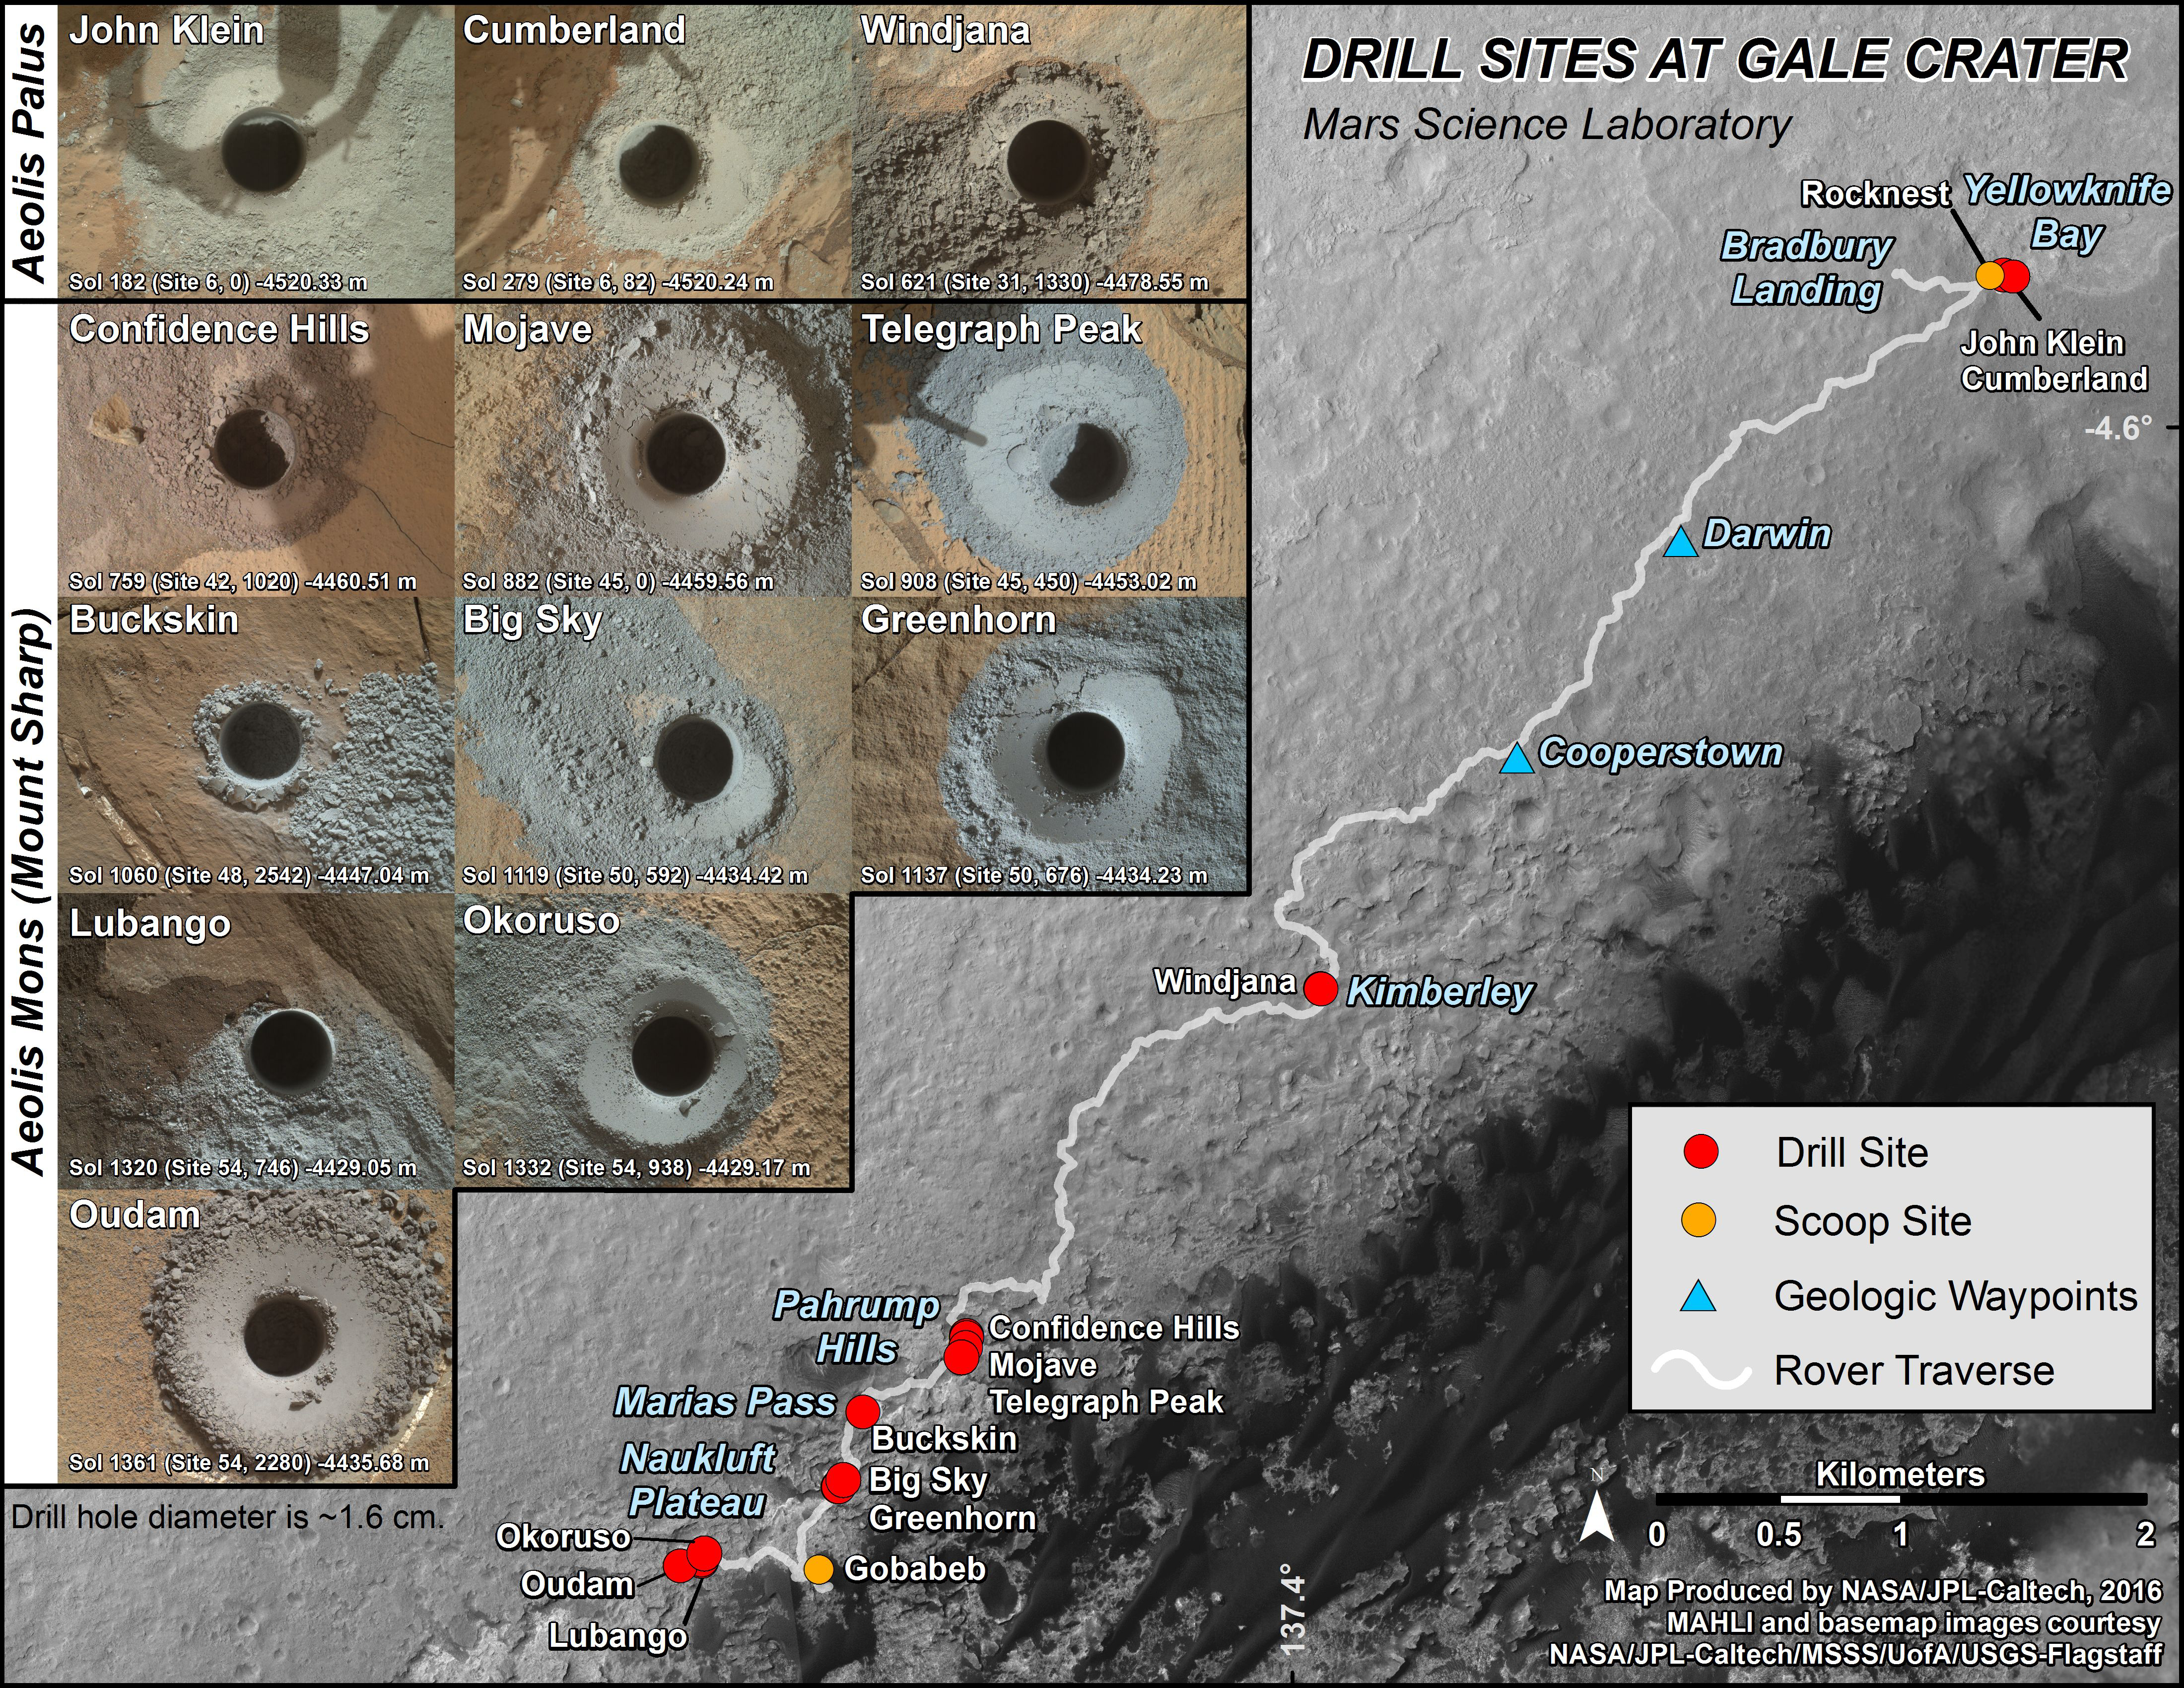

Curiosity’s First 14 Rock or Soil Sampling Sites on Mars

This graphic maps locations of the first 14 sites where NASA’s Curiosity Mars rover collected rock or soil samples for analysis by laboratory instruments inside the vehicle. It also presents images of the drilled holes where 12 rock-powder samples were acquired. At the other two sites — Rocknest and Gobabeb — Curiosity scooped soil samples.

The diameter of each drill hole is about 0.6 inch (1.6 centimeters), slightly smaller than a U.S. dime. The images used here are raw color, as recorded by the rover’s Mars Hand Lens Imager (MAHLI) camera. Notice the differences in color of the material at different drilling sites.

The latest sample site included is “Oudam,” where Curiosity drilled into mudstone of the “Murray formation” on June 4, during the 1,361th Martian day, or sol, of the mission.

Curiosity landed in August 2012 on the plain (named Aeolis Palus) near Mount Sharp (or Aeolis Mons).

Dates when the first 11 drilled-rock samples were collected are: “John Klein” on Feb. 8, 2013 (Sol 182); “Cumberland” on May 19, 2013 (Sol 279); “Windjana” on May 5, 2014 (Sol 621); “Confidence Hills” on Sept. 24, 2014 (Sol 759); “Mojave” on Jan. 29, 2015 (Sol 882); “Telegraph Peak” on Feb. 24, 2015 (Sol 908); “Buckskin” on July 30, 2015 (Sol 1060); “Big Sky” on Sept. 29, 2015 (Sol 1119); “Greenhorn” on Oct. 18, 2015 (Sol 1137); “Lubango” on April 23, 2016 (Sol 1320); and “Okoruso” on May 5, 2016 (Sol 1332).

MAHLI was built by Malin Space Science Systems, San Diego. NASA’s Jet Propulsion Laboratory, a division of the California Institute of Technology in Pasadena, manages the Mars Science Laboratory Project for the NASA Science Mission Directorate, Washington. JPL designed and built the project’s Curiosity rover.

Credit: NASA/JPL-Caltech/MSSS